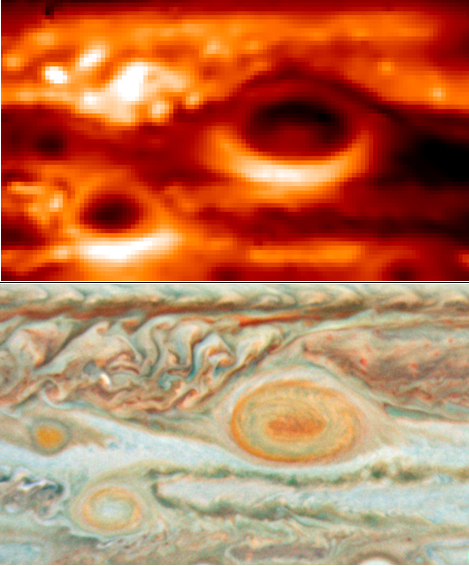

Jupiter’s Storms: Temperatures and Cloud Colors

New thermal images from powerful ground-based telescopes show swirls of warmer air and cooler regions never seen before within Jupiter’s Great Red Spot. The images enable scientists to make the first detailed weather map of the inside of the giant storm system. One observation illustrated by this image is the correspondence between a warm core within an otherwise cold storm system and the reddest color of the Great Red Spot.

The image on the top was obtained by the European Southern Observatory’s Very Large Telescope in Chile on May 18, 2008. It was taken in the infrared wavelength range of 10.8 microns, which is sensitive to Jupiter’s atmospheric temperatures in the 300 to 600 millibar pressure range. That pressure range is close to the altitude of the white, red and brown aerosols seen in the visible-light image on the bottom, which was obtained by the Hubble Space Telescope on May 15, 2008. These images show the interaction of three of Jupiter’s largest storms — the Great Red Spot and two smaller storms nicknamed Oval BA and Little Red Spot.

Credit: NASA/JPL/ESO and NASA/ESA/GSFC